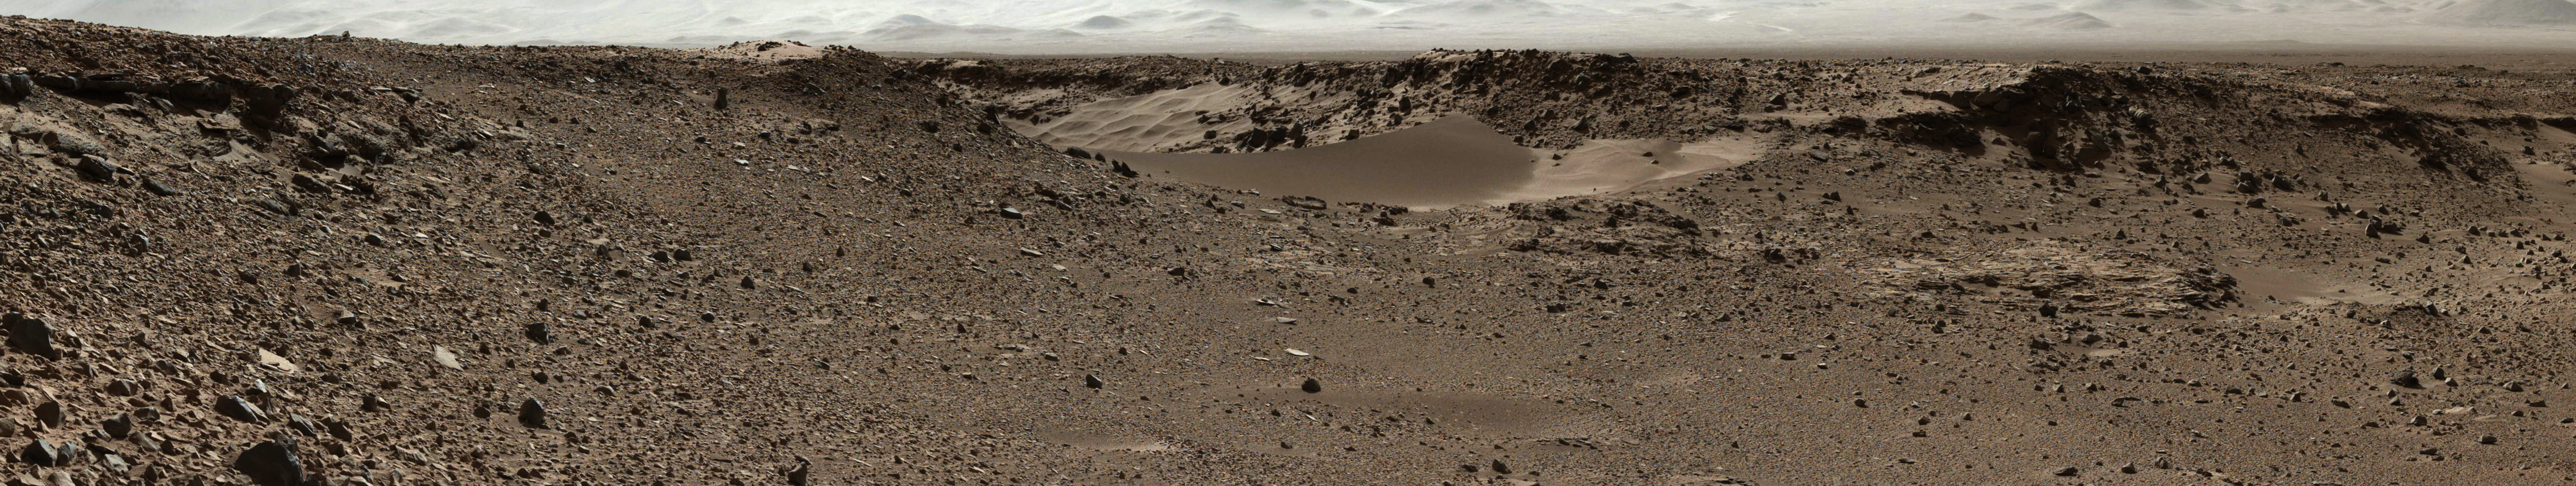

Curiosity Mars Rover Approaches ‘Dingo Gap,’ Mastcam View

Figure A

This scene combines images taken by the left-eye camera of the Mast Camera (Mastcam) instrument on NASA’s Curiosity Mars rover during the midafternoon, local Mars solar time, of the mission’s 526th Martian day, or sol (Jan. 28, 2014). The sand dune in the upper center of the image spans a gap, called “Dingo Gap,” between two short scarps. The dune is about 3 feet (1 meter) high. The nearer edge of it is about 115 feet (35 meters) away from the rover’s position when the component images were taken, just after a Sol 526 drive of 49 feet (15 meters).

The image has been white-balanced to show what the rocks would look like if they were on Earth. A version with 200-centimeter (79-inch) scale bars is available as Figure A. A version with raw color, as recorded by the camera under Martian lighting conditions, is available as Figure B.

NASA’s Jet Propulsion Laboratory manages the Mars Science Laboratory mission and the mission’s Curiosity rover for NASA’s Science Mission Directorate in Washington. The rover was designed, developed and assembled at JPL, a division of the California Institute of Technology in Pasadena.

Malin Space Science Systems, San Diego, built and operates Mastcam.

Credit: NASA/JPL-Caltech/MSSS